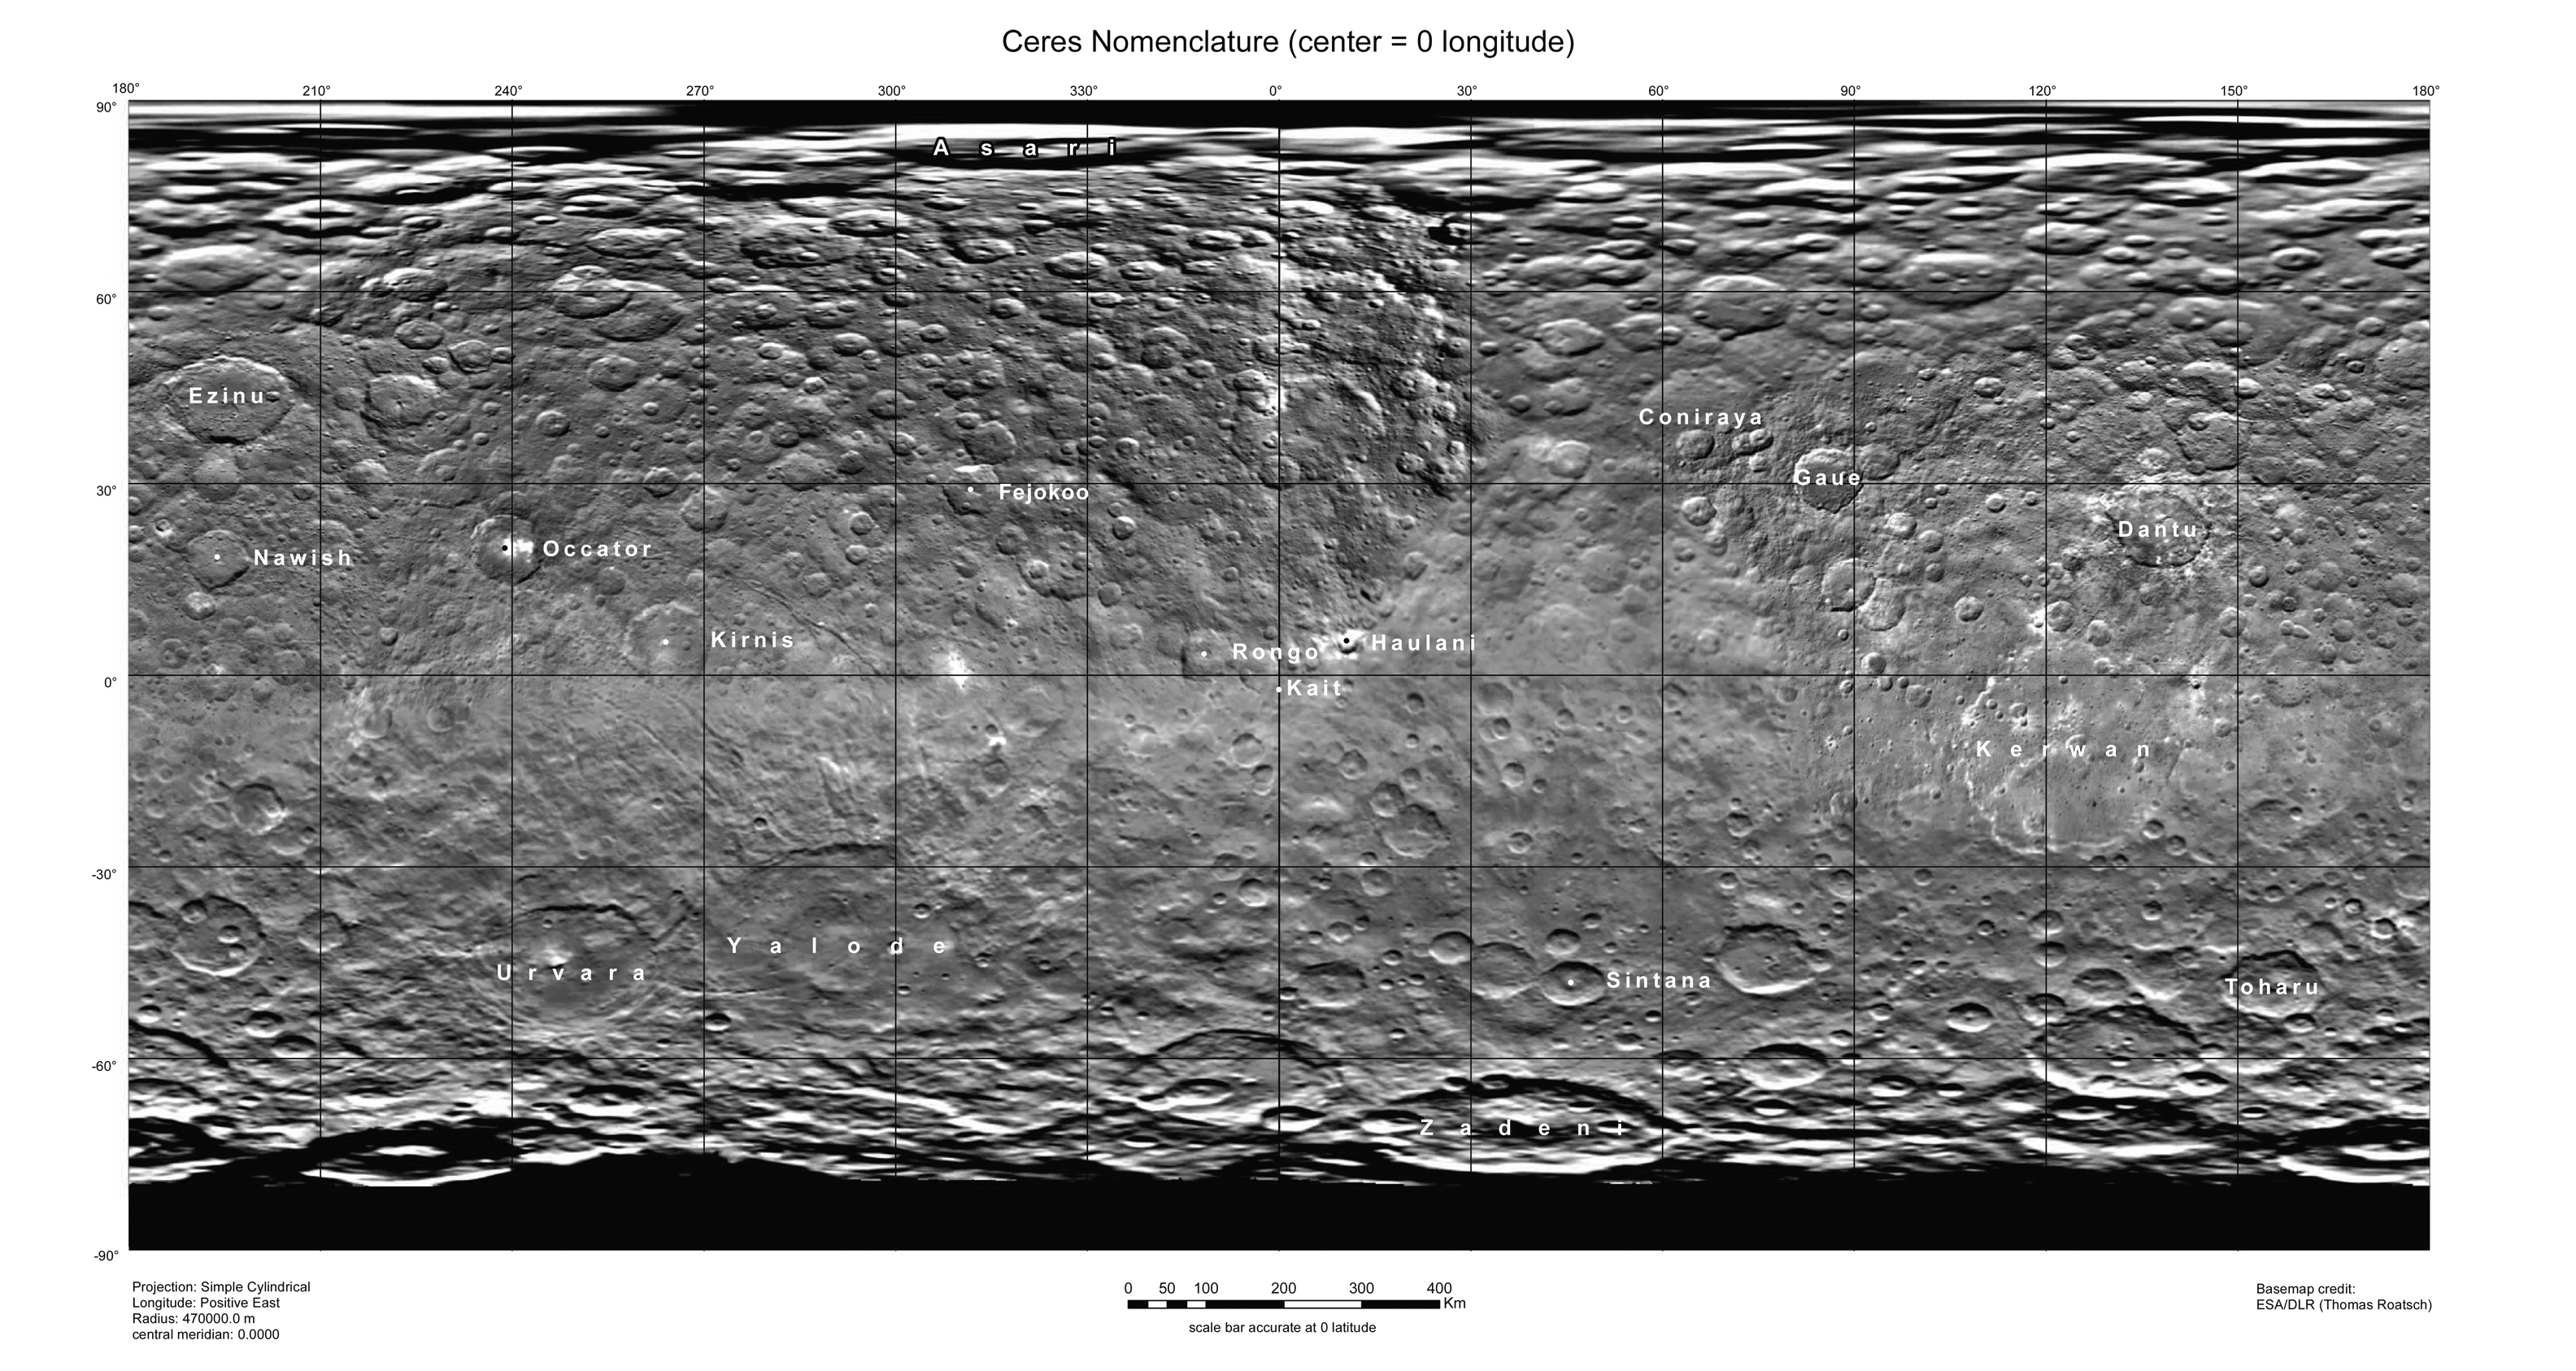

Ceres Map With Crater Names — August 2015

This map of Ceres, constructed from data collected by NASA’s Dawn spacecraft, shows the dwarf planet’s surface with features that have been named as of August 14, 2015. This is a simple cylindrical projection centered on 0 degrees east longitude, created by science team members at the German Aerospace Center (DLR).

The most recently named feature is the small crater Kait, after the Hattic goddess of grain. It is a mere 0.2 miles (0.4 kilometers) across.

A full list of crater names on Ceres is available at http://planetarynames.wr.usgs.gov/SearchResults%3Ftarget=CERES.

Dawn’s mission is managed by JPL for NASA’s Science Mission Directorate in Washington. Dawn is a project of the directorate’s Discovery Program, managed by NASA’s Marshall Space Flight Center in Huntsville, Alabama. UCLA is responsible for overall Dawn mission science. Orbital ATK, Inc., in Dulles, Virginia, designed and built the spacecraft. The German Aerospace Center, the Max Planck Institute for Solar System Research, the Italian Space Agency and the Italian National Astrophysical Institute are international partners on the mission team.

Credit: NASA/JPL-Caltech/UCLA/MPS/DLR/IDA